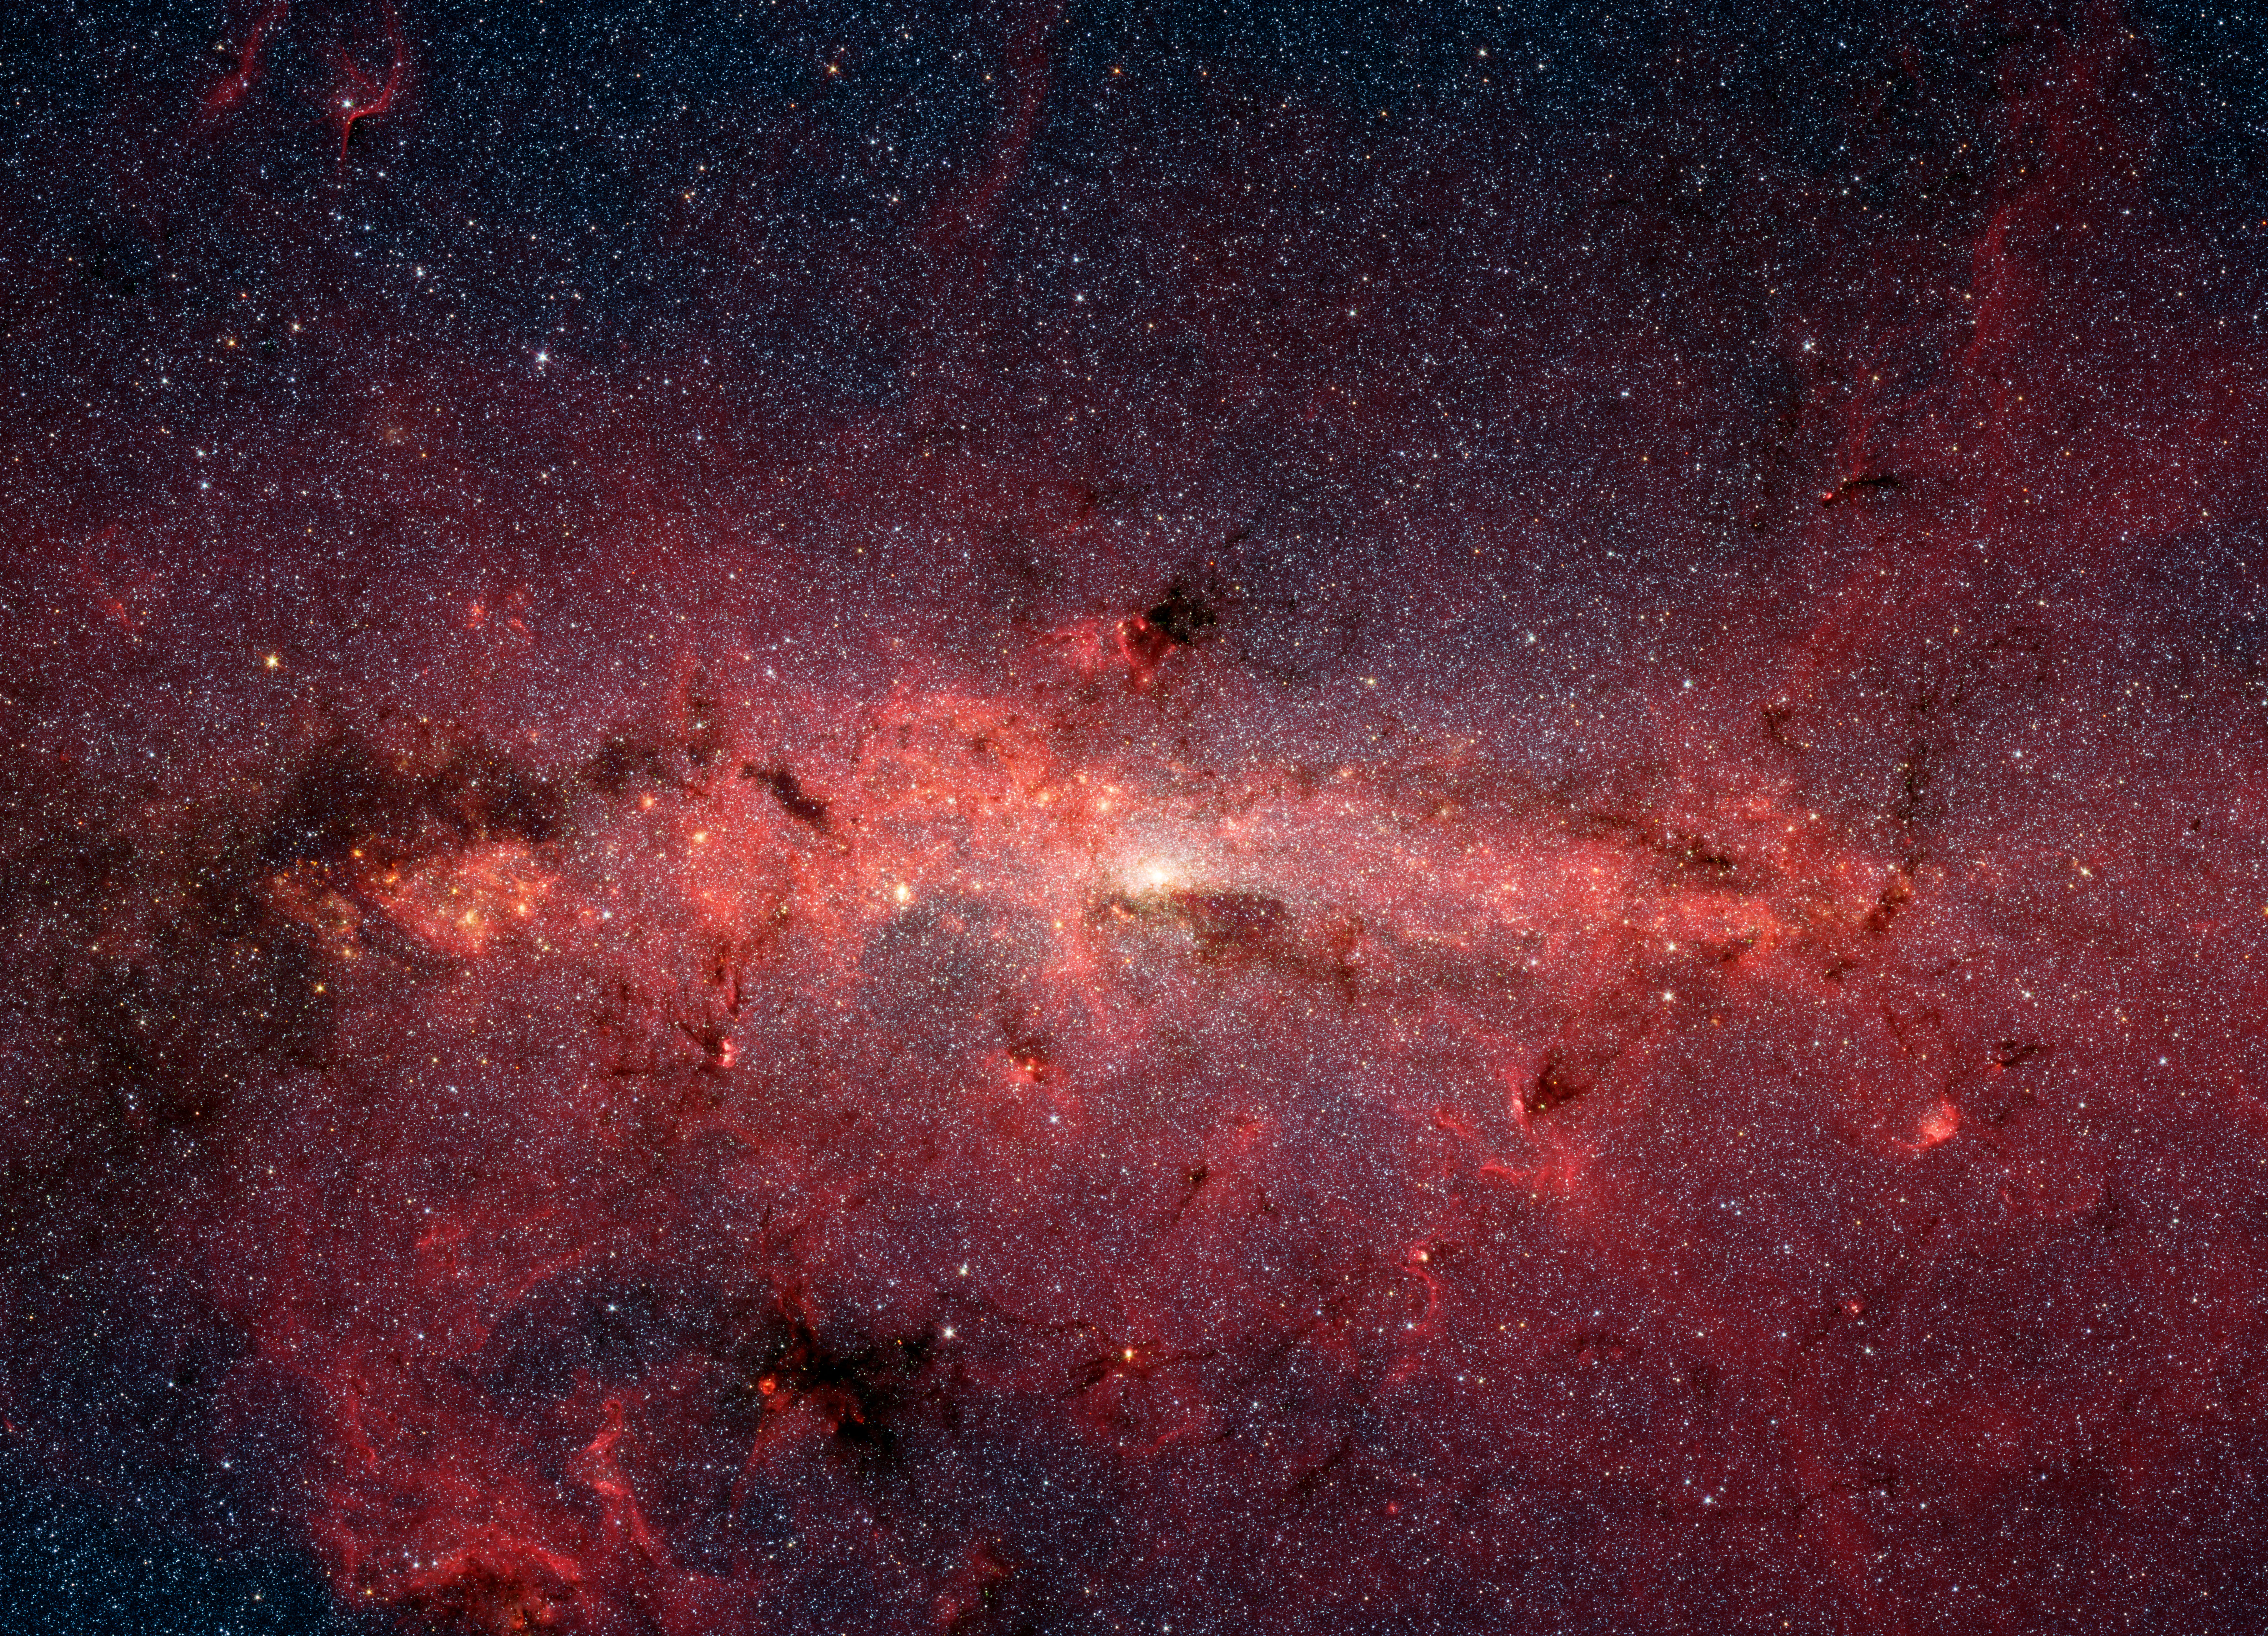

A Cauldron of Stars at the Galaxy’s Center

This dazzling infrared image from NASA’s Spitzer Space Telescope shows hundreds of thousands of stars crowded into the swirling core of our spiral Milky Way galaxy. In visible-light pictures, this region cannot be seen at all because dust lying between Earth and the galactic center blocks our view.

In this false-color picture, old and cool stars are blue, while dust features lit up by blazing hot, massive stars are shown in a reddish hue. Both bright and dark filamentary clouds can be seen, many of which harbor stellar nurseries. The plane of the Milky Way’s flat disk is apparent as the main, horizontal band of clouds. The brightest white spot in the middle is the very center of the galaxy, which also marks the site of a supermassive black hole.

The region pictured here is immense, with a horizontal span of 890 light-years and a vertical span of 640 light-years. Earth is located 26,000 light-years away, out in one of the Milky Way’s spiral arms. Though most of the objects seen in this image are located at the galactic center, the features above and below the galactic plane tend to lie closer to Earth.

Scientists are intrigued by the giant lobes of dust extending away from the plane of the galaxy. They believe the lobes may have been formed by winds from massive stars.

This image is a mosaic of thousands of short exposures taken by Spitzer’s infrared array camera, showing emissions from wavelengths of 3.6 microns (blue), 4.5 microns (green), 5.8 microns (orange), and 8.0 microns (red). The entire region was imaged in less than 16 hours.

Credit: NASA/JPL-Caltech